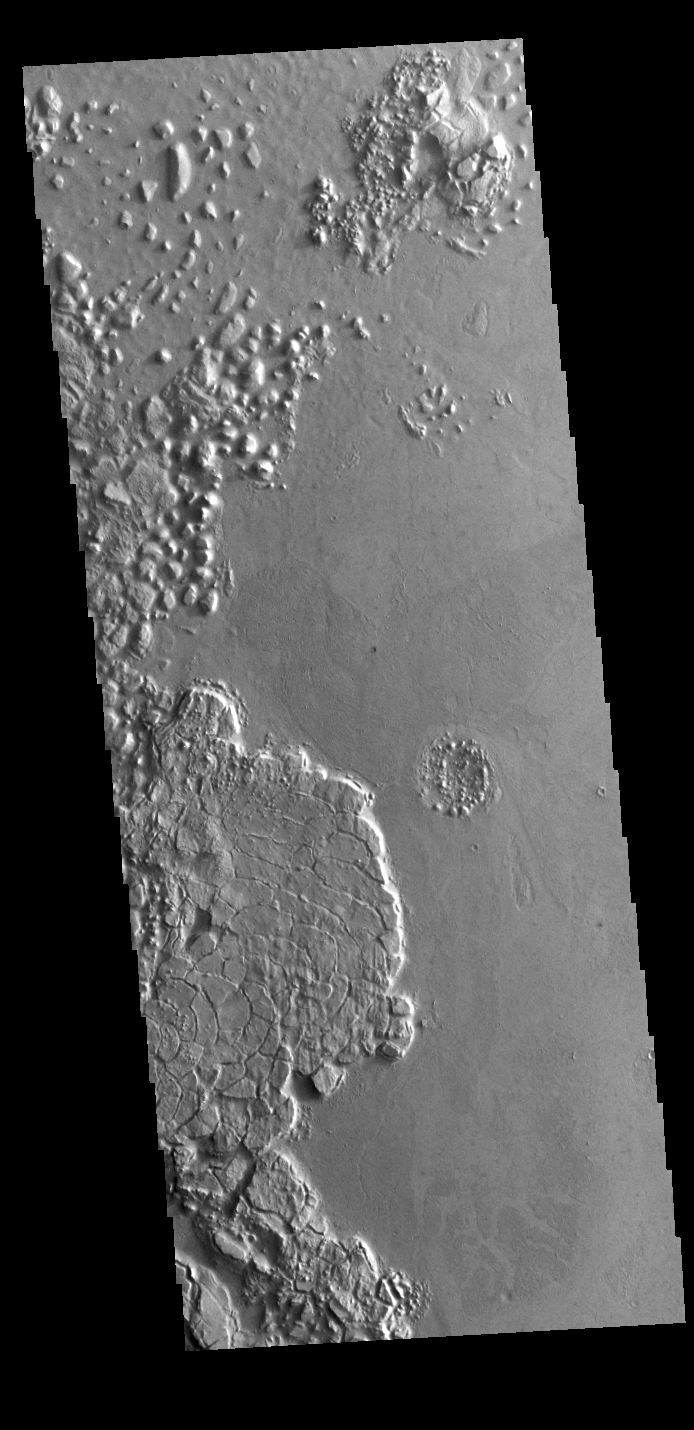

Arcuate Fractures

This region of arcuate (or curved) fractures is located north of Apollinaris Mons, on the margin with Elysium Planitia.

Credit: NASA/JPL-Caltech/ASU